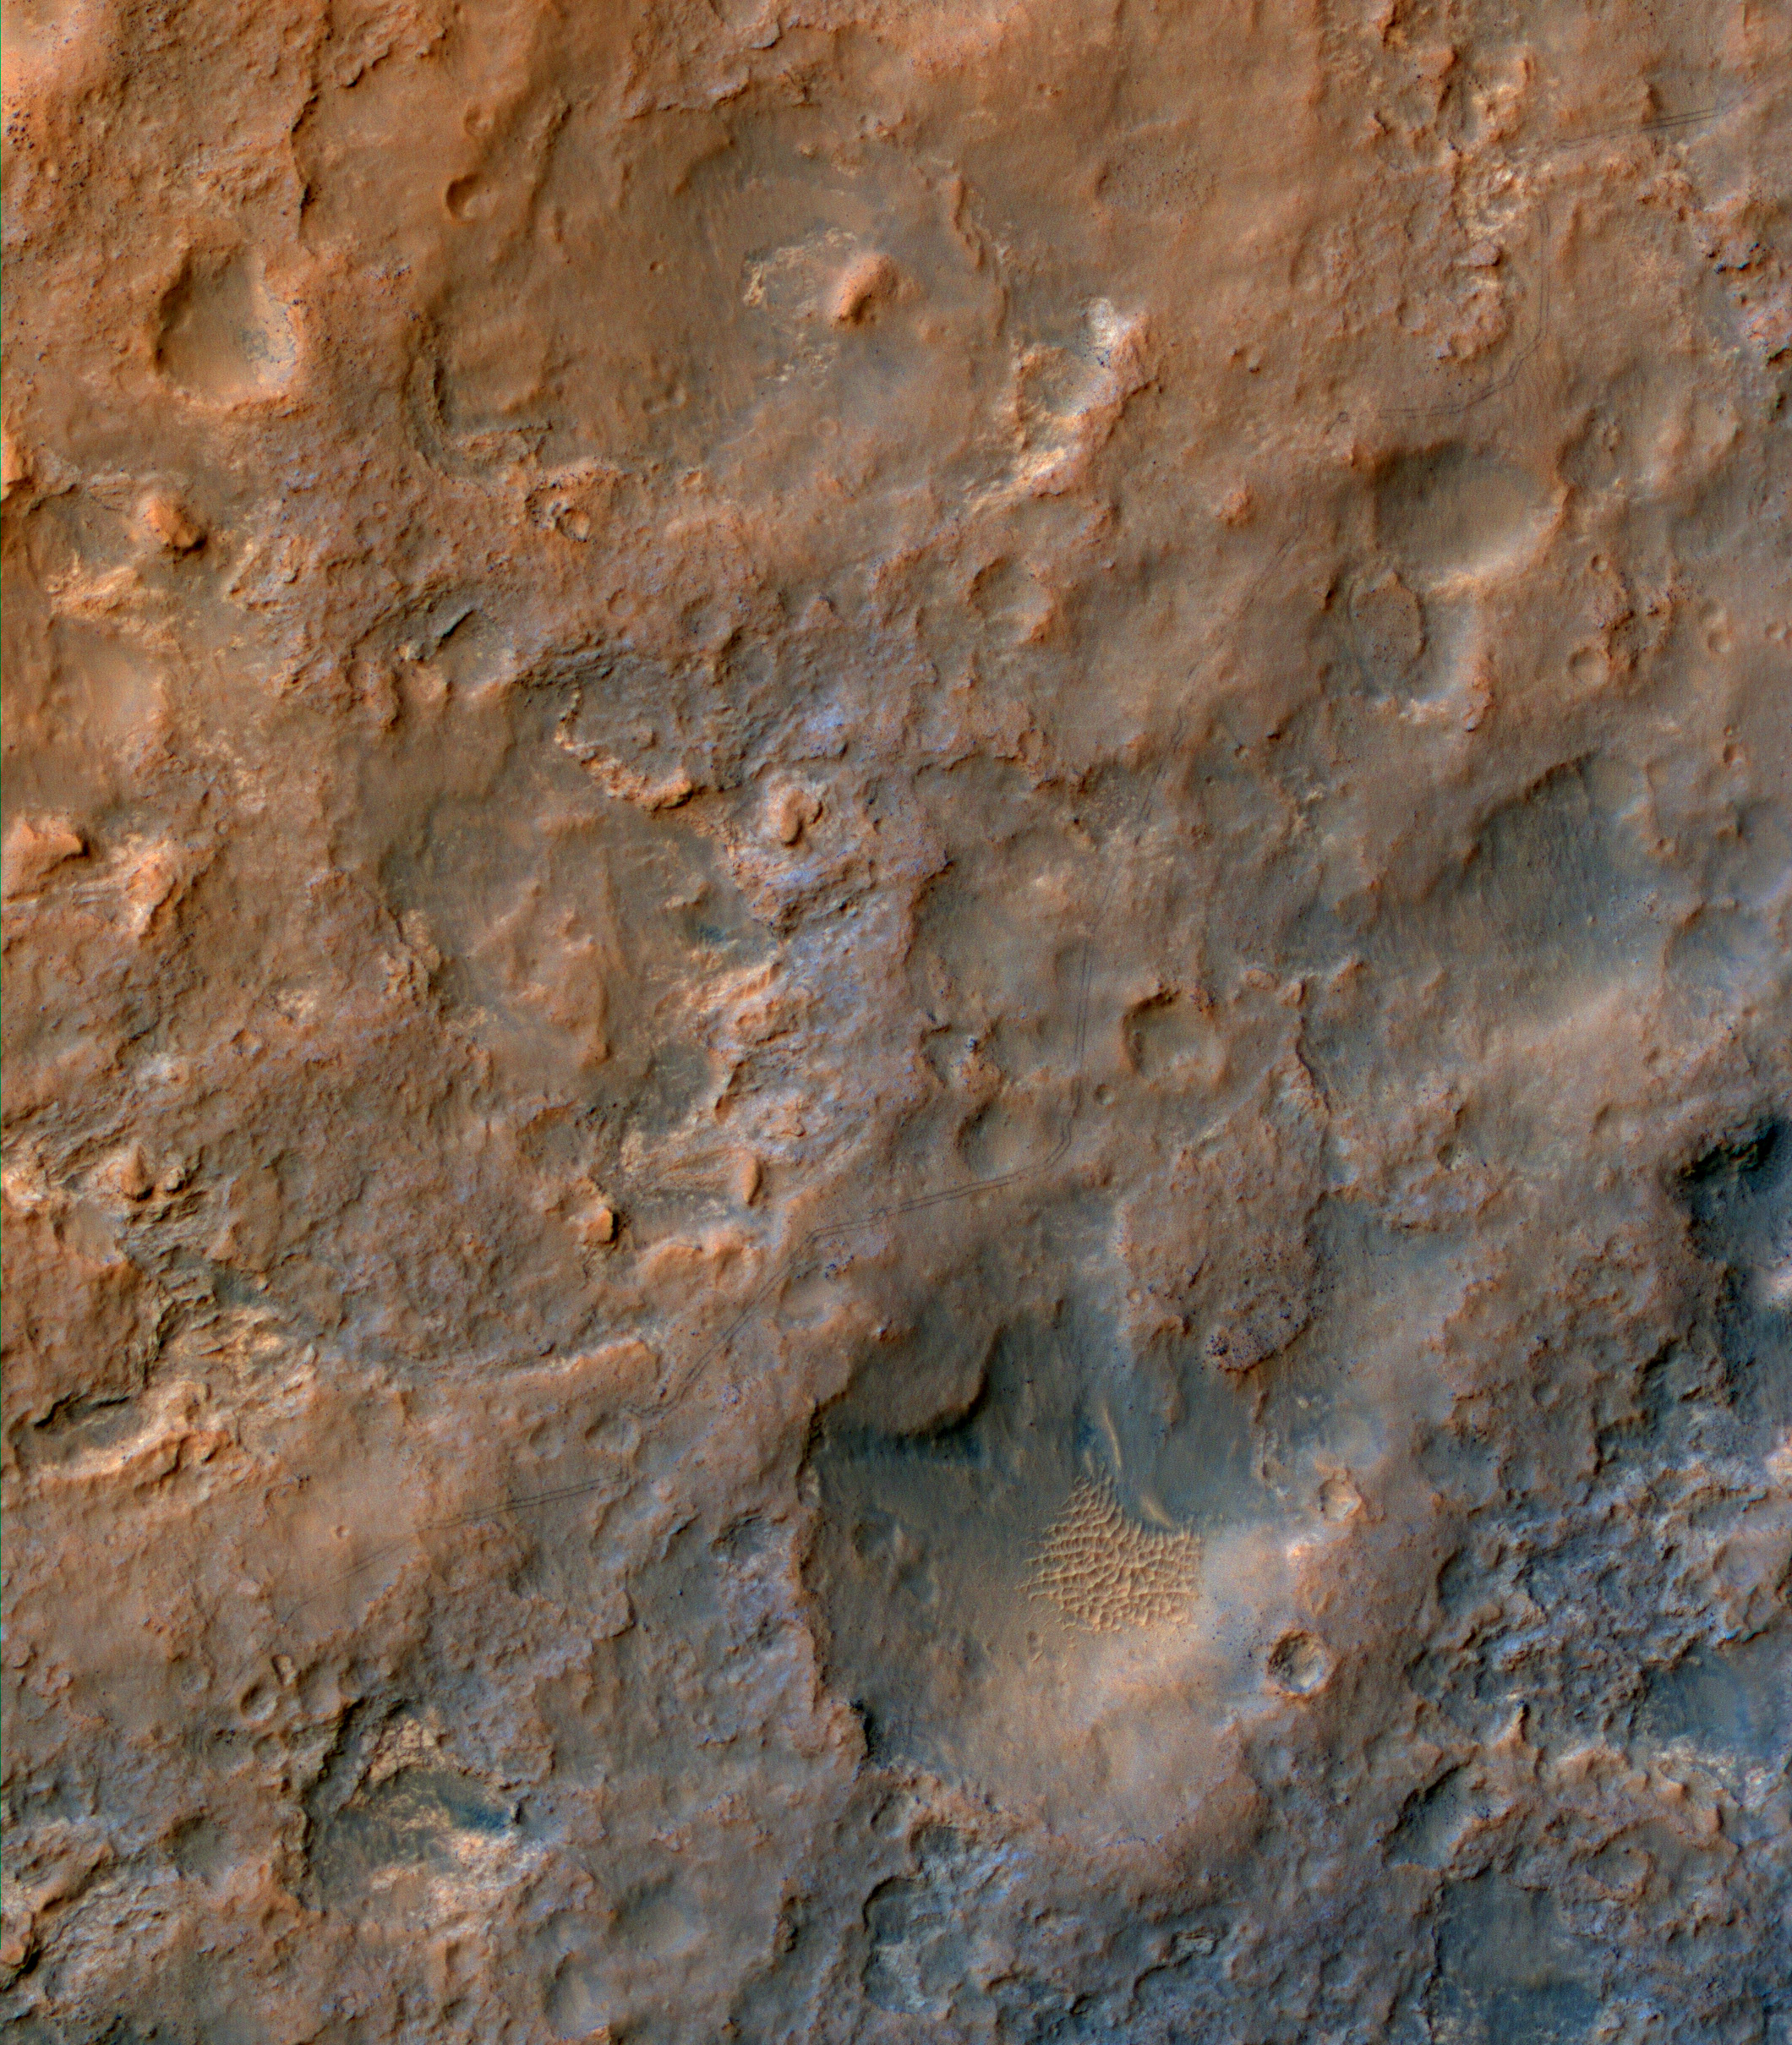

Curiosity Rover Tracks, Viewed from Orbit in December 2013

Two parallel tracks left by the wheels of NASA’s Curiosity Mars rover cross rugged ground in this portion of a Dec. 11, 2013, observation by the High Resolution Imaging Science Experiment (HiRISE) camera on NASA’s Mars Reconnaissance Orbiter. The rover itself does not appear in this part of the HiRISE observation.

Curiosity has been on the move. By the time this image was taken, it had driven about 2.86 miles (4.61 kilometers) since its August 2012 landing in Gale Crater. This enhanced color image shows where the rover zigzagged to avoid steep slopes and other obstacles on its route toward its long-term destination on the lower slopes of Mount Sharp. Curiosity is progressing from a bright dust-covered area to a region with a darker surface, where windblown sand scours the surface relatively free of dust. For scale, the two parallel lines of the wheel tracks are about 10 feet (3 meters) apart.

The image is one product from HiRISE observation ESP_034572_1755. Other image products from this observation are available at http://uahirise.org/ESP_034572_1755.

HiRISE is one of six instruments on NASA’s Mars Reconnaissance Orbiter. The University of Arizona, Tucson, operates HiRISE, which was built by Ball Aerospace & Technologies Corp., Boulder, Colo. NASA’s Jet Propulsion Laboratory, a division of the California Institute of Technology in Pasadena, manages the Mars Reconnaissance Orbiter Project for NASA’s Science Mission Directorate, Washington.

Credit: NASA/JPL-Caltech/Univ. of Arizona